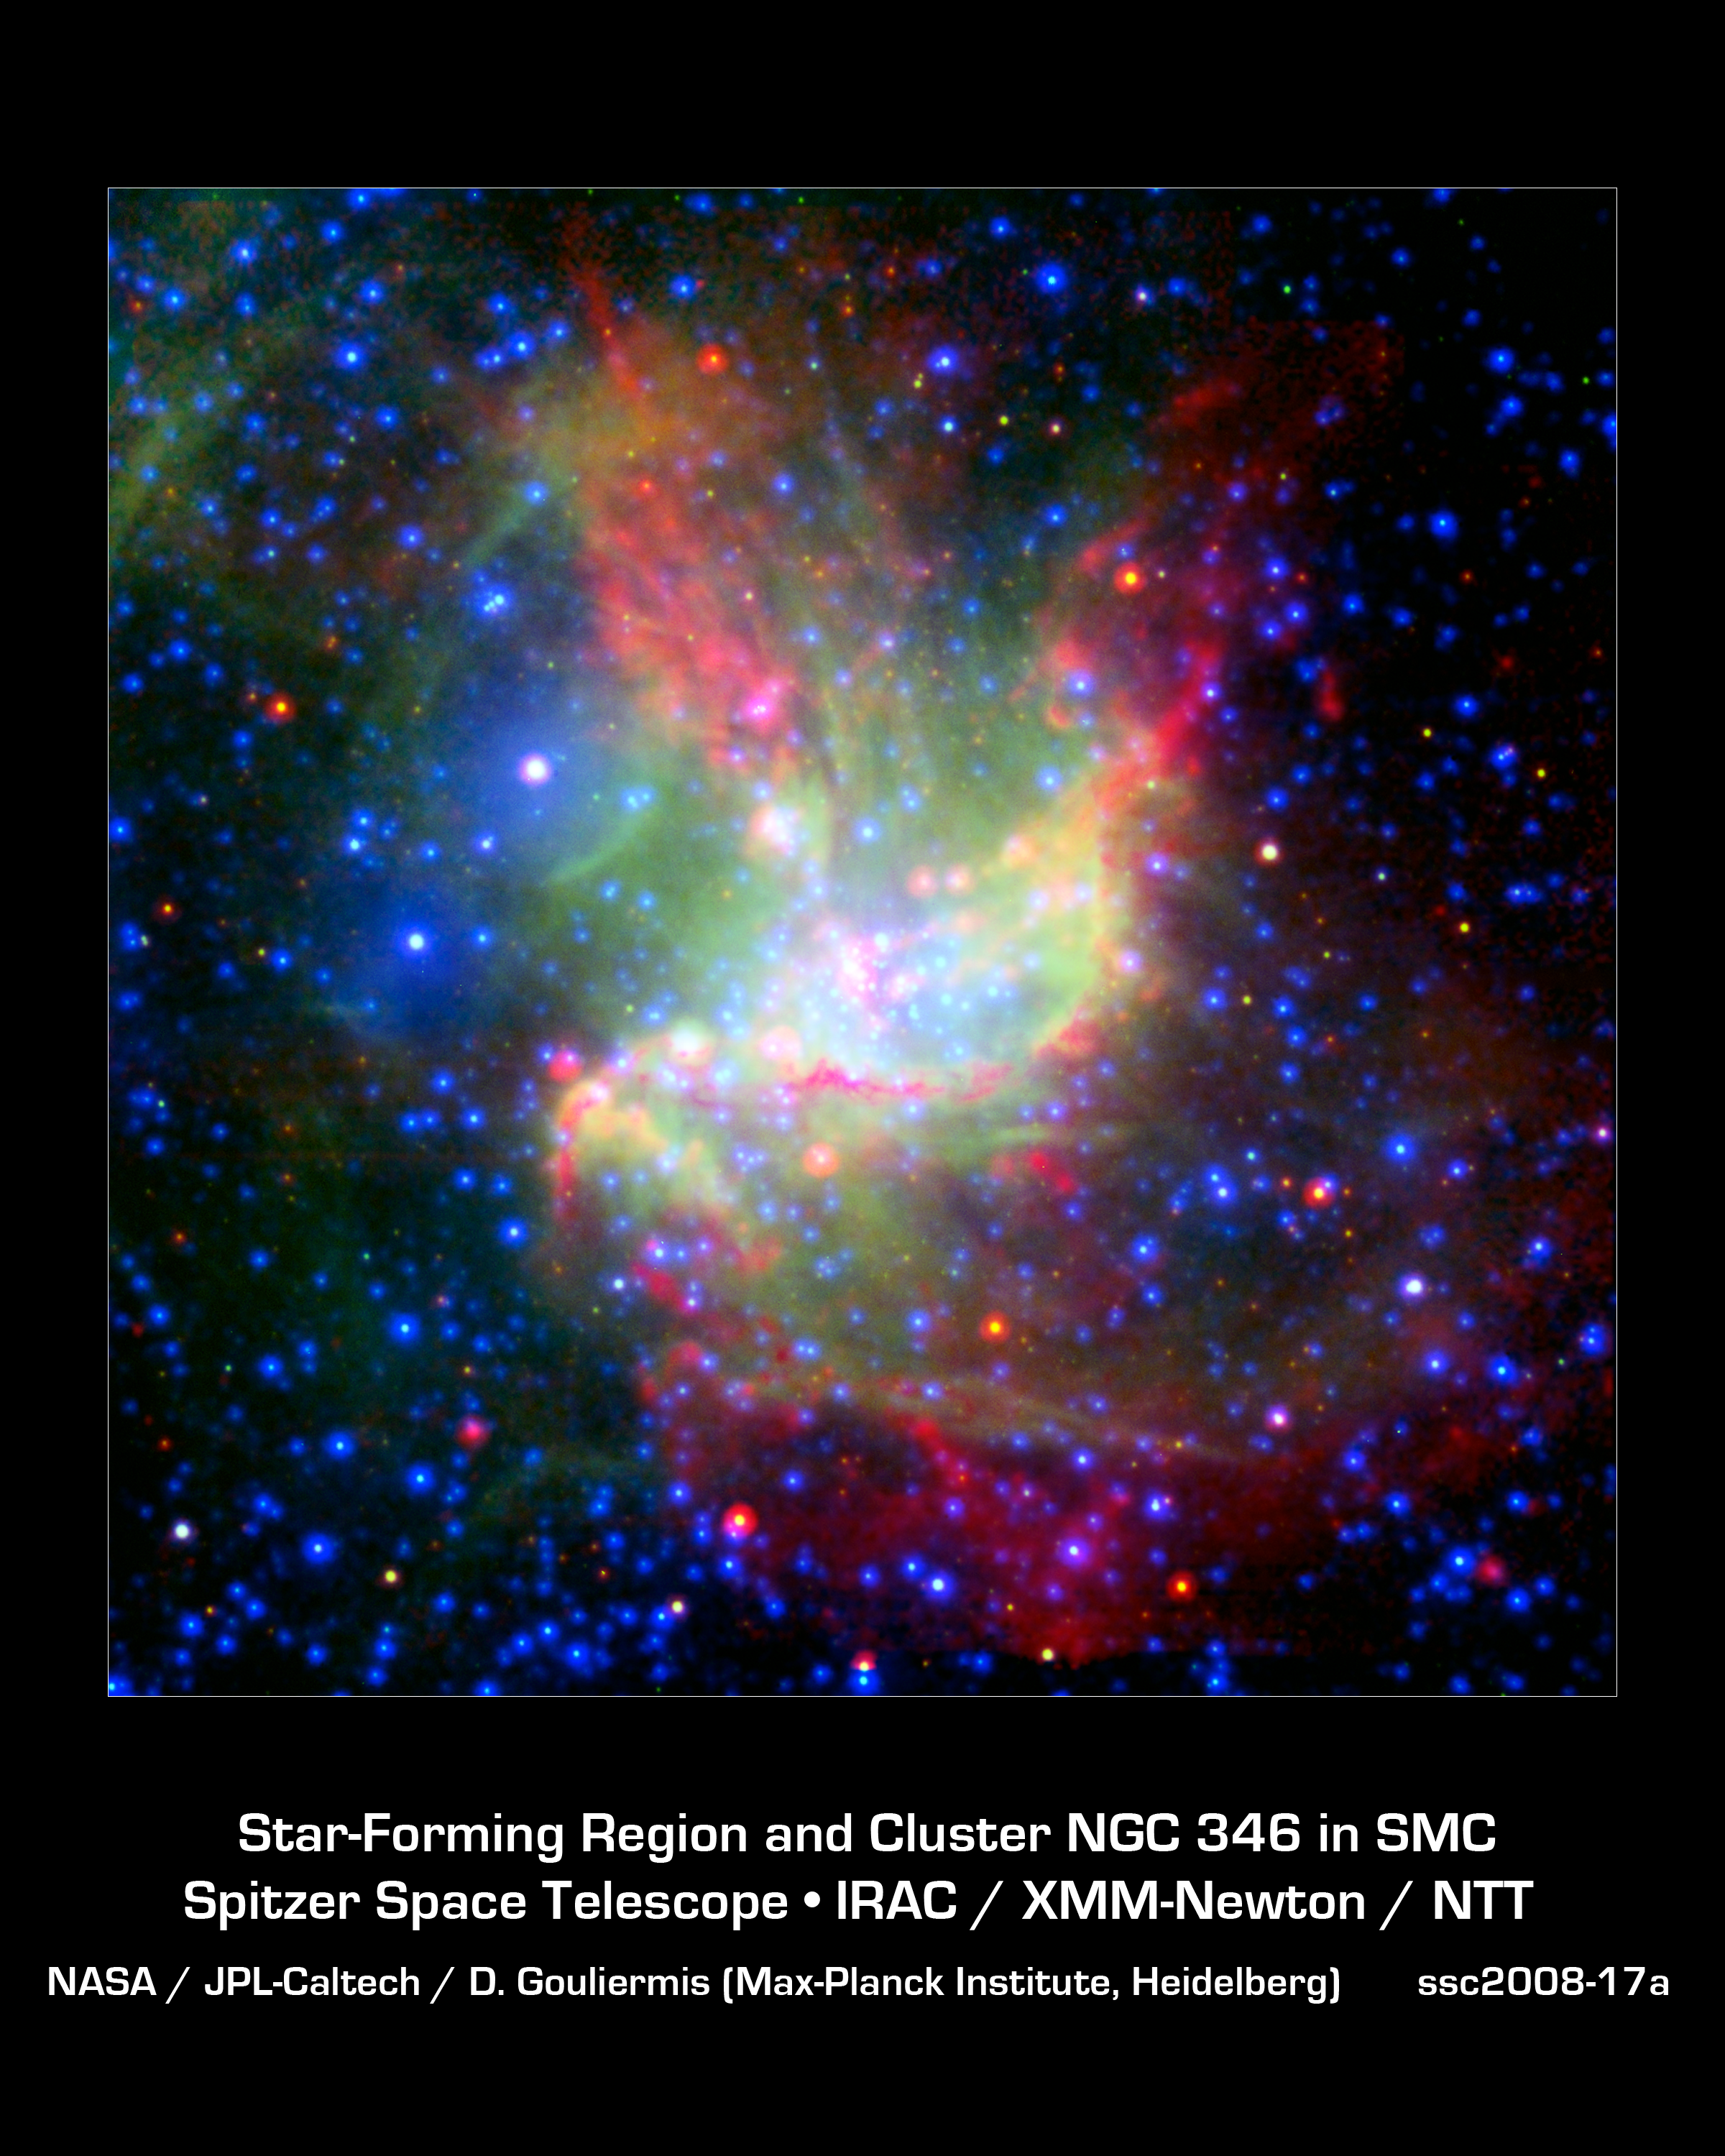

Stellar Work of Art

This painterly portrait of a star-forming cloud, called NGC 346, is a combination of multiwavelength light from NASA's Spitzer Space Telescope (infrared), the European Southern Observatory's New Technology Telescope (visible), and the European Space Agency's XMM-Newton space telescope (X-ray).

The infrared observations highlight cold dust in red, visible data show glowing gas in green, and X-rays show very warm gas in blue. Ordinary stars appear as blue spots with white centers, while young stars enshrouded in dust appear as red spots with white centers.

The colorful picture demonstrates that stars in this region are being created by two different types of triggered star formation -- one involving wind, and the other, radiation. Triggered star formation occurs when massive stars spur new, smaller stars into existence. The first radiation-based mechanism is demonstrated near the center of the cloud. There, radiation from the massive stars is eating away at the surrounding dust cloud, creating shock waves that compress gas and dust into new stars. This compressed material appears as an arc-shaped orange-red filament, while the new stars within this filament are still blanketed with dust and cannot be seen.

The second wind-based mechanism is at play higher up in the cloud. The isolated, pinkish blob of stars at the upper left was triggered by winds from a massive star located to the left of it. This massive star blew up in a supernova explosion 50,000 years ago, but before it died, its winds pushed gas and dust together into new stars. While this massive star cannot be seen in the image, a bubble created when it exploded can be seen near the large, white spot with a blue halo at the upper left (this white spot is actually a collection of three stars).

NGC 346 is the brightest star-forming region in the Small Magellanic Cloud, an irregular dwarf galaxy that orbits our Milky Way galaxy, 210,000 light-years away.

Credit: NASA/JPL-Caltech/ESA/ESO/MPIA